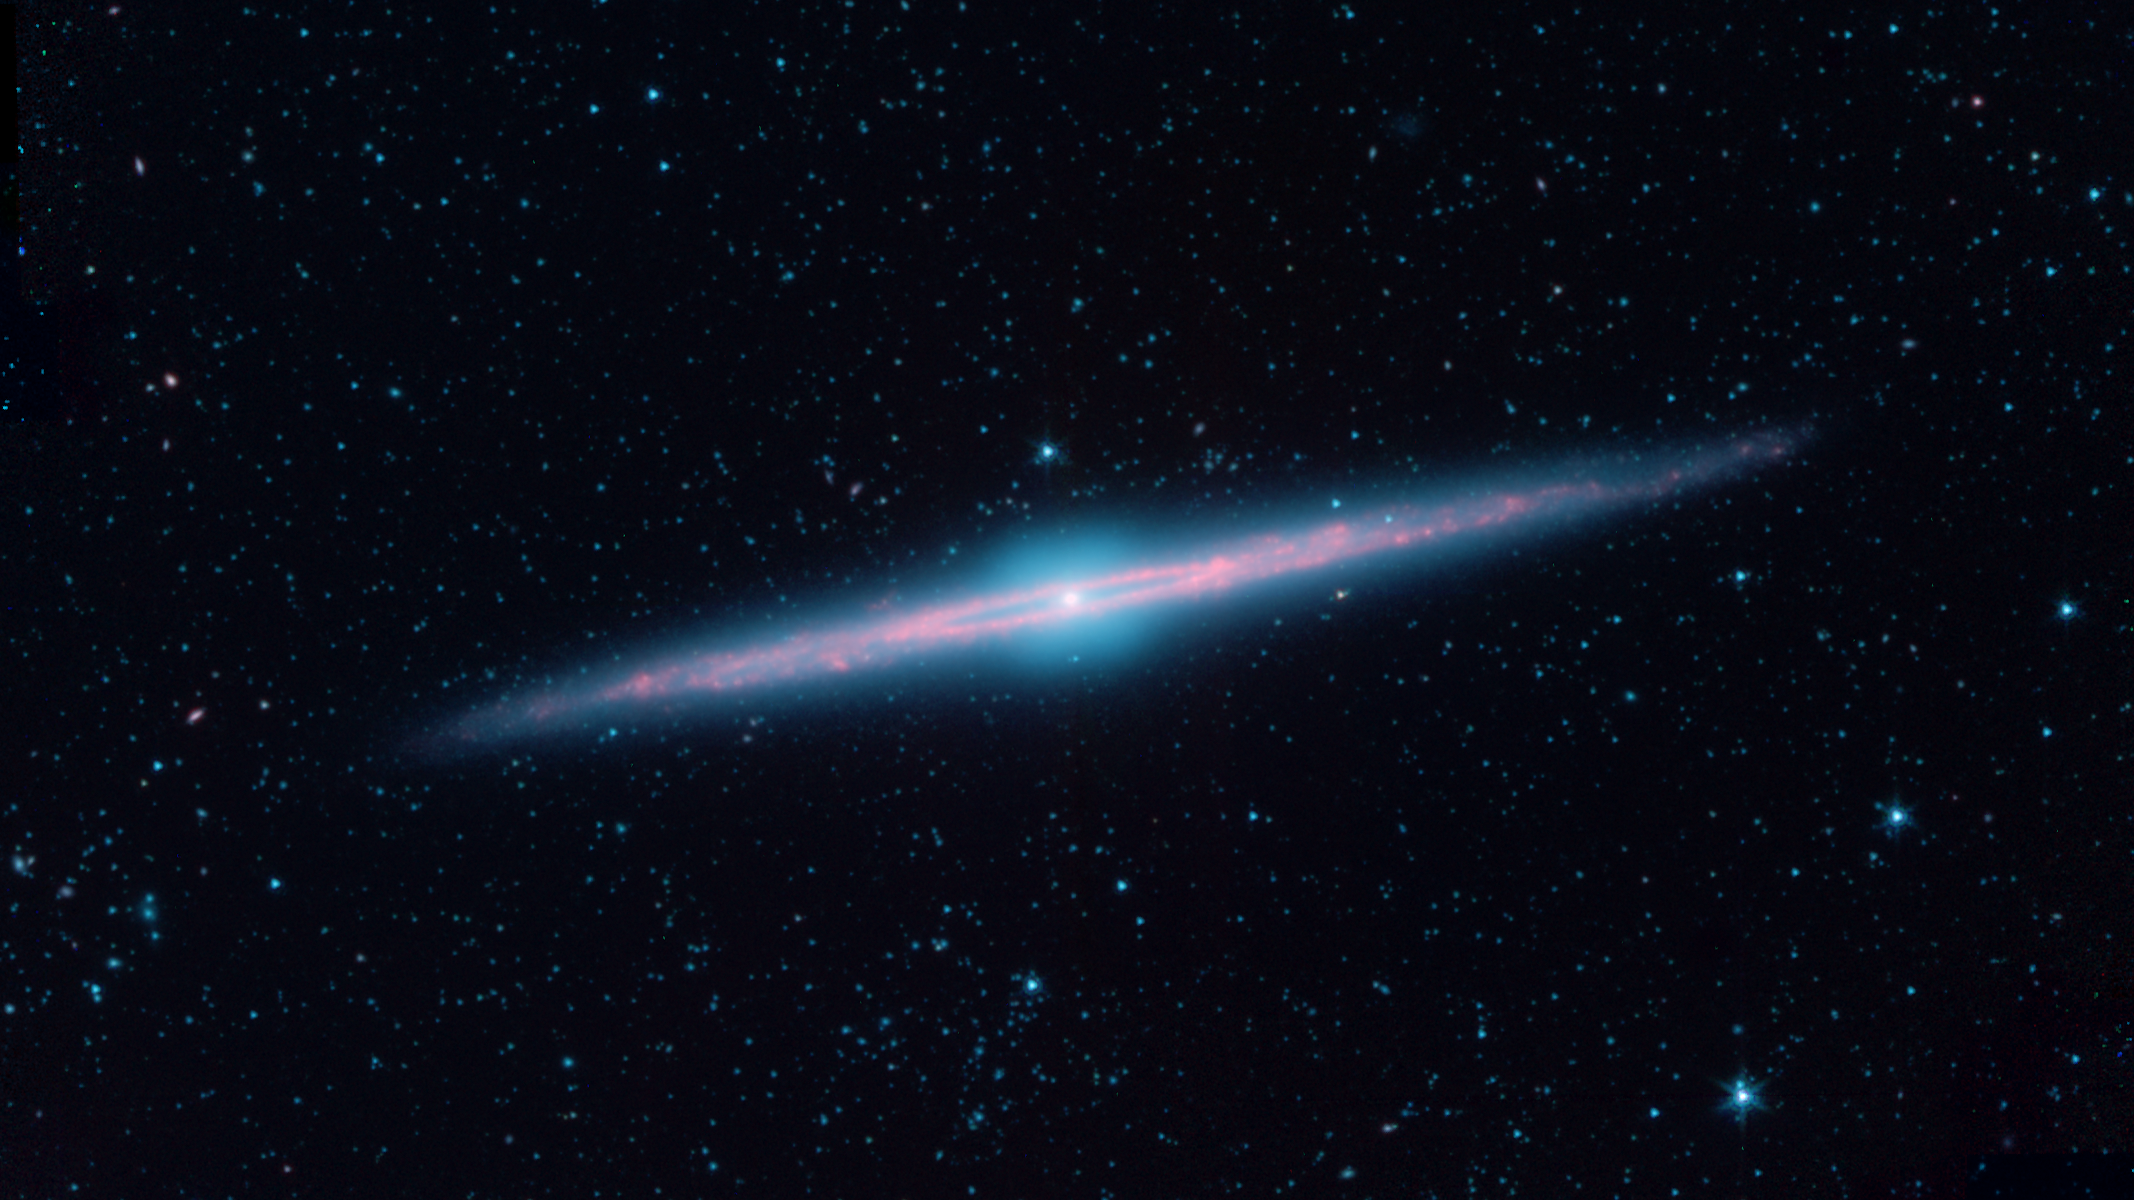

A "Needle" Galaxy on Its Edge

Spiral galaxies are as varied as snowflakes, and almost as flat. This becomes clear when one observes a galaxy seen edge-on, as with NGC 4565, also known as the “Needle Galaxy.” This infrared image, made with archival data from the cryogenic phase of NASA’s Spitzer Space Telescope, reveals the striking geometry in this spiral galaxy more clearly than with visible light.

The blended glow from hundreds of billions of stars is seen here as a blue haze, representing the shorter wavelengths of infrared light. The flattened disk of dust clouds pops out at longer wavelengths, shown in red. The dust is most vivid along the inner ring of this galaxy, which from this angle that is a few degrees away from edge-on, appears as a narrow ellipse that looks much like the eye of a two-sided needle.

The starlight also reveals clues about what this galaxy would look like if viewed from above. The squared-off, “boxy” bulge in its middle has led astronomers to deduce that this galaxy has a prominent bar-like structure within the inner dust ring. Many spiral galaxies have such bars, which arise when the inner population of stars are shifted into non-circular orbits. Even our own Milky Way galaxy has a stellar bar at its center which produces a similar boxy pattern of stars.

NGC 4565 is located in the southern constellation of Coma Berenices and lies about 50 million light years away. It is almost 16 arcminutes across, which is equivalent to roughly half the width of the full moon. It is a large galaxy, around twice the size of the Milky Way, and it is one of the brightest members of the Coma I Group of galaxies.

In this image, infrared light at wavelengths of 3.6, 4.5, and 8.0 microns is displayed as blue, green, and red, respectively.

Credit: NASA/JPL-Caltech